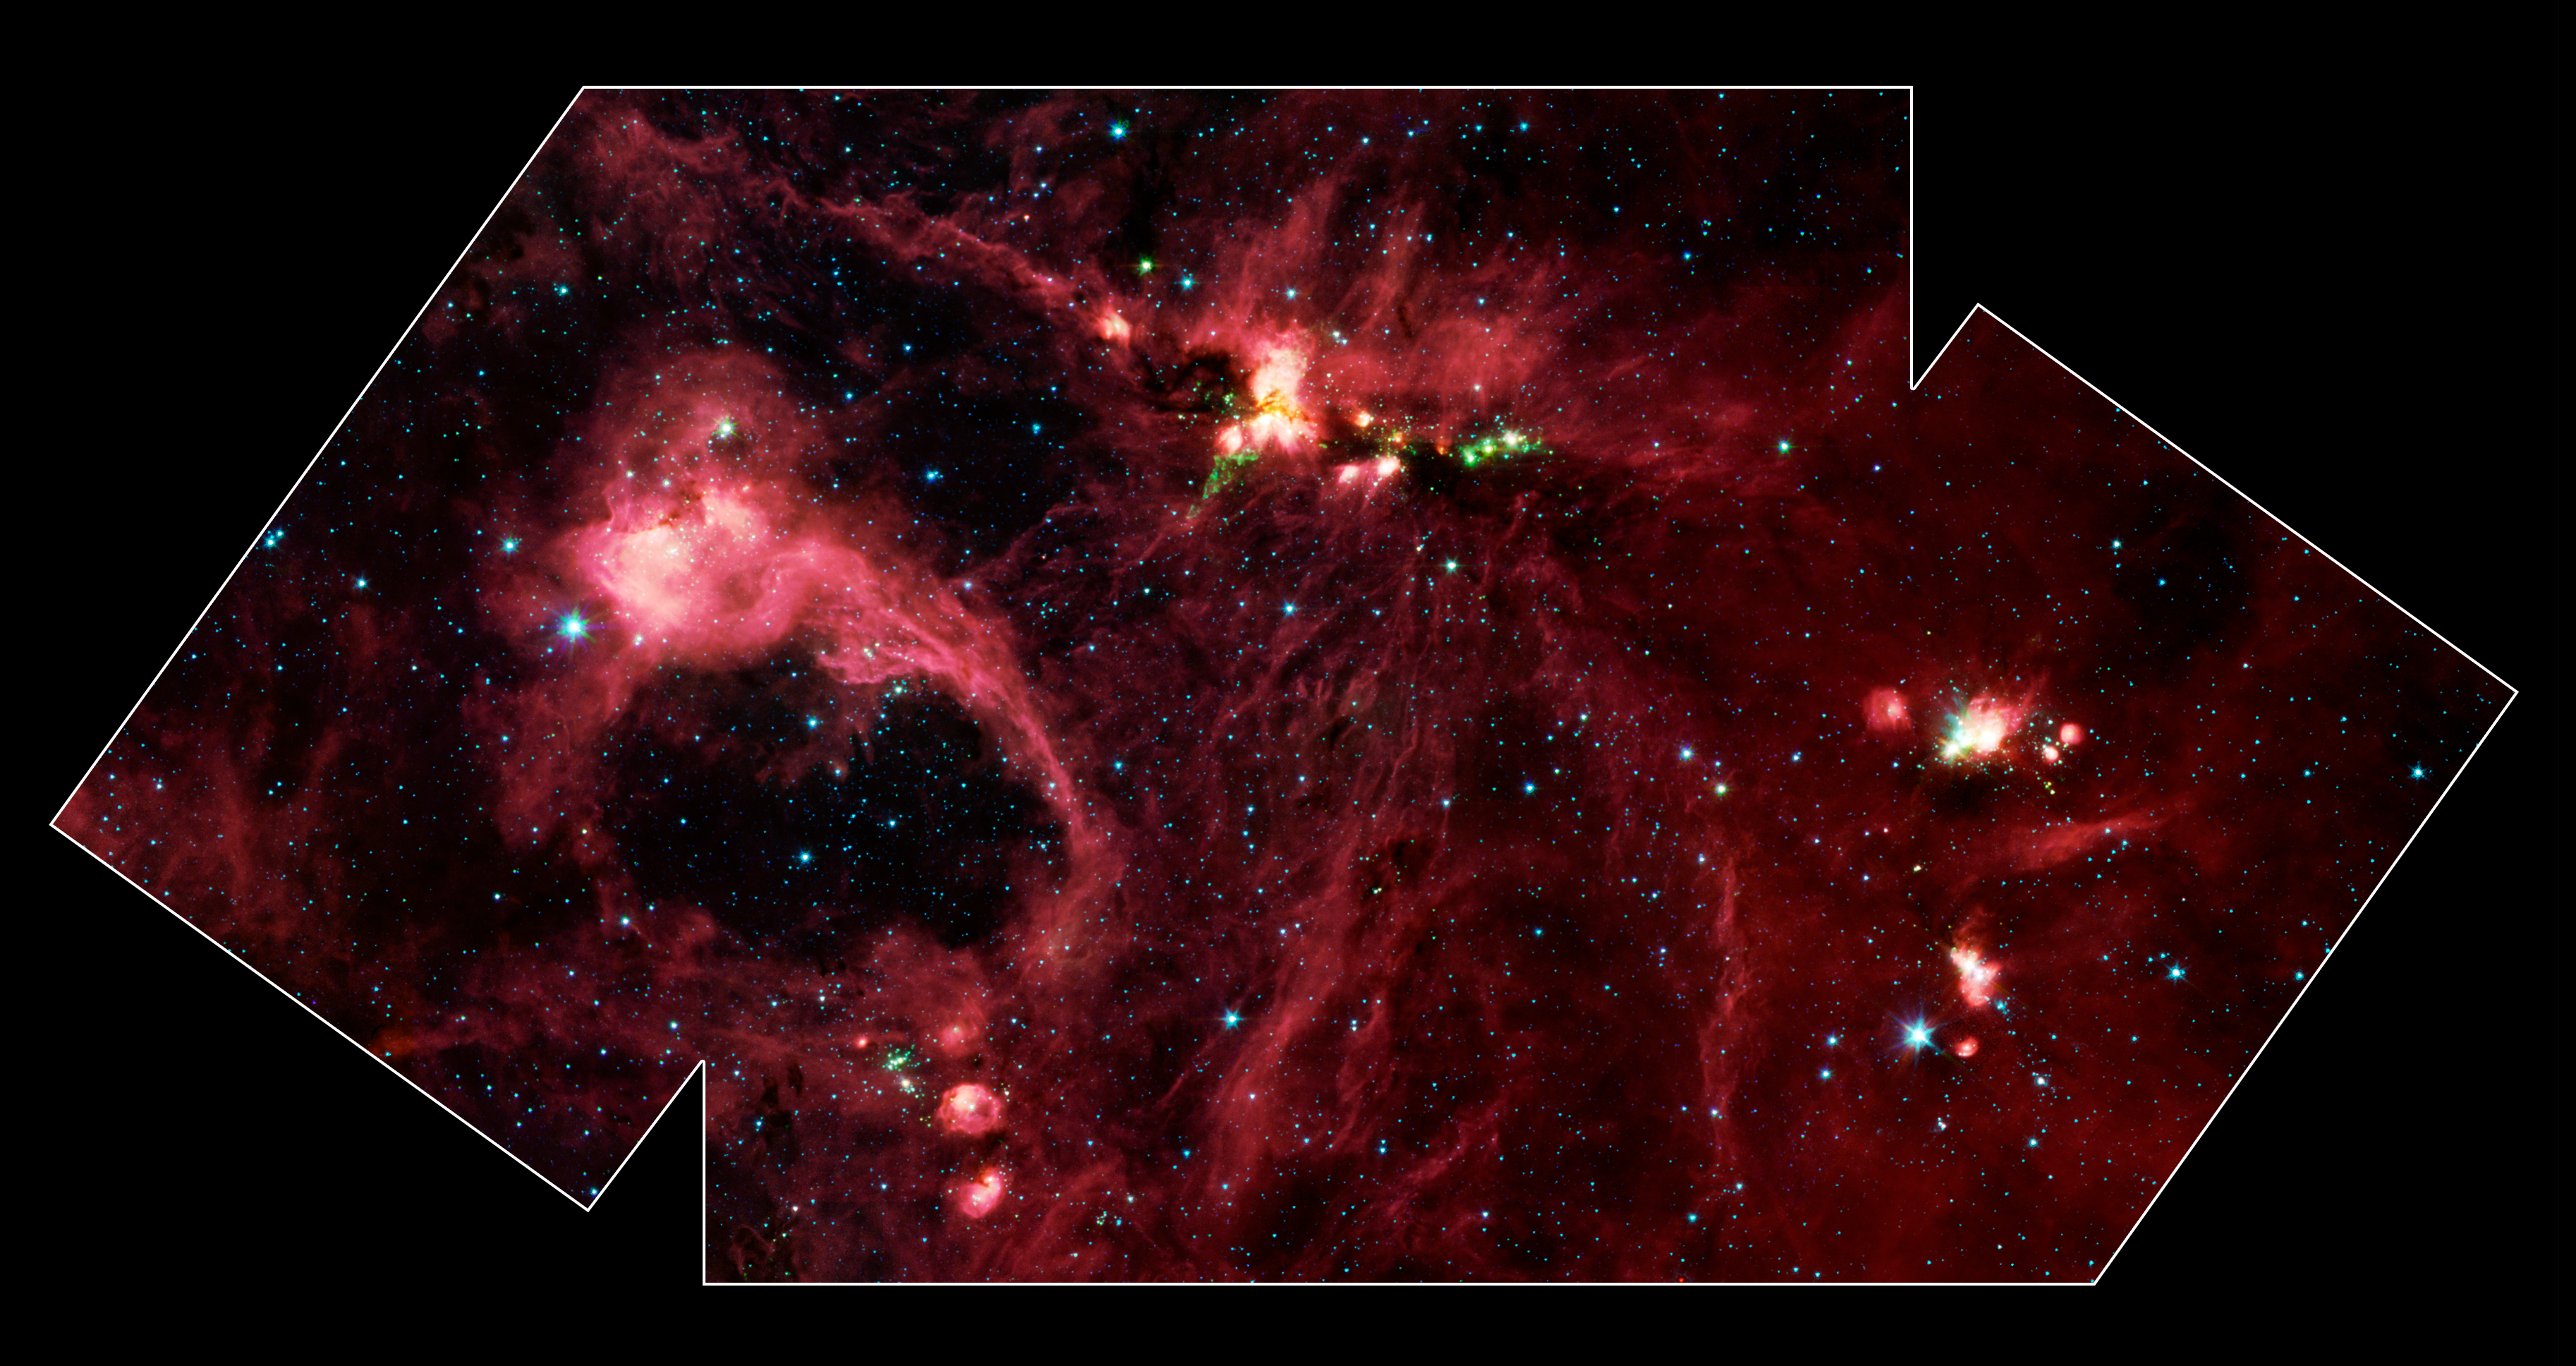

Spitzer IRAC view of Star Formation in the DR21 Region

Hidden behind a shroud of dust in the constellation Cygnus is an exceptionally bright source of radio emission called DR21. Visible light images reveal no trace of what is happening in this region because of heavy dust obscuration. In fact, visible light is attenuated in DR21 by a factor of more than 10,000,000,000,000,000,000,000,000,000, 000,000,000,000 (ten thousand trillion heptillion).

This image from NASA's Spitzer Space Telescope allow us to peek behind the cosmic veil and pinpoint one of the most massive natal stars yet seen in our Milky Way galaxy. The never-before-seen star is 100,000 times as bright as the Sun. Also revealed for the first time is a powerful outflow of hot gas emanating from this star and bursting through a giant molecular cloud.

This image is a large-scale mosaic assembled from individual photographs obtained with the InfraRed Array Camera (IRAC) aboard Spitzer. The image covers an area about two times that of a full moon. The mosaic is a composite of images obtained at mid-infrared wavelengths of 3.6 microns (blue), 4.5 microns (green), 5.8 microns (orange) and 8 microns (red). The brightest infrared cloud near the top center corresponds to DR21, which presumably contains a cluster of newly forming stars at a distance of 10,000 light-years.

Protruding out from DR21 toward the bottom left of the image is a gaseous outflow (green), containing both carbon monoxide and molecular hydrogen. Data from the Spitzer spectrograph, which breaks light into its constituent individual wavelengths, indicate the presence of hot steam formed as the outflow heats the surrounding molecular gas. Outflows are physical signatures of processes that create supersonic beams, or jets, of gas. They are usually accompanied by discs of material around the new star, which likely contain the materials from which future planetary systems are formed. Additional newborn stars, depicted in green, can be seen surrounding the DR21 region.

The red filaments stretching across this image denote the presence of polycyclic aromatic hydrocarbons. These organic molecules, comprised of carbon and hydrogen, are excited by surrounding interstellar radiation and become luminescent at wavelengths near 8.0 microns. The complex pattern of filaments is caused by an intricate combination of radiation pressure, gravity and magnetic fields. The result is a tapestry in which winds, outflows and turbulence move and shape the interstellar medium.

To the lower left of the mosaic is a large bubble of gas and dust, which may represent the remnants of a past generation of stars.

Credit: NASA/JPL-Caltech/A. Marston (ESTEC/ESA)